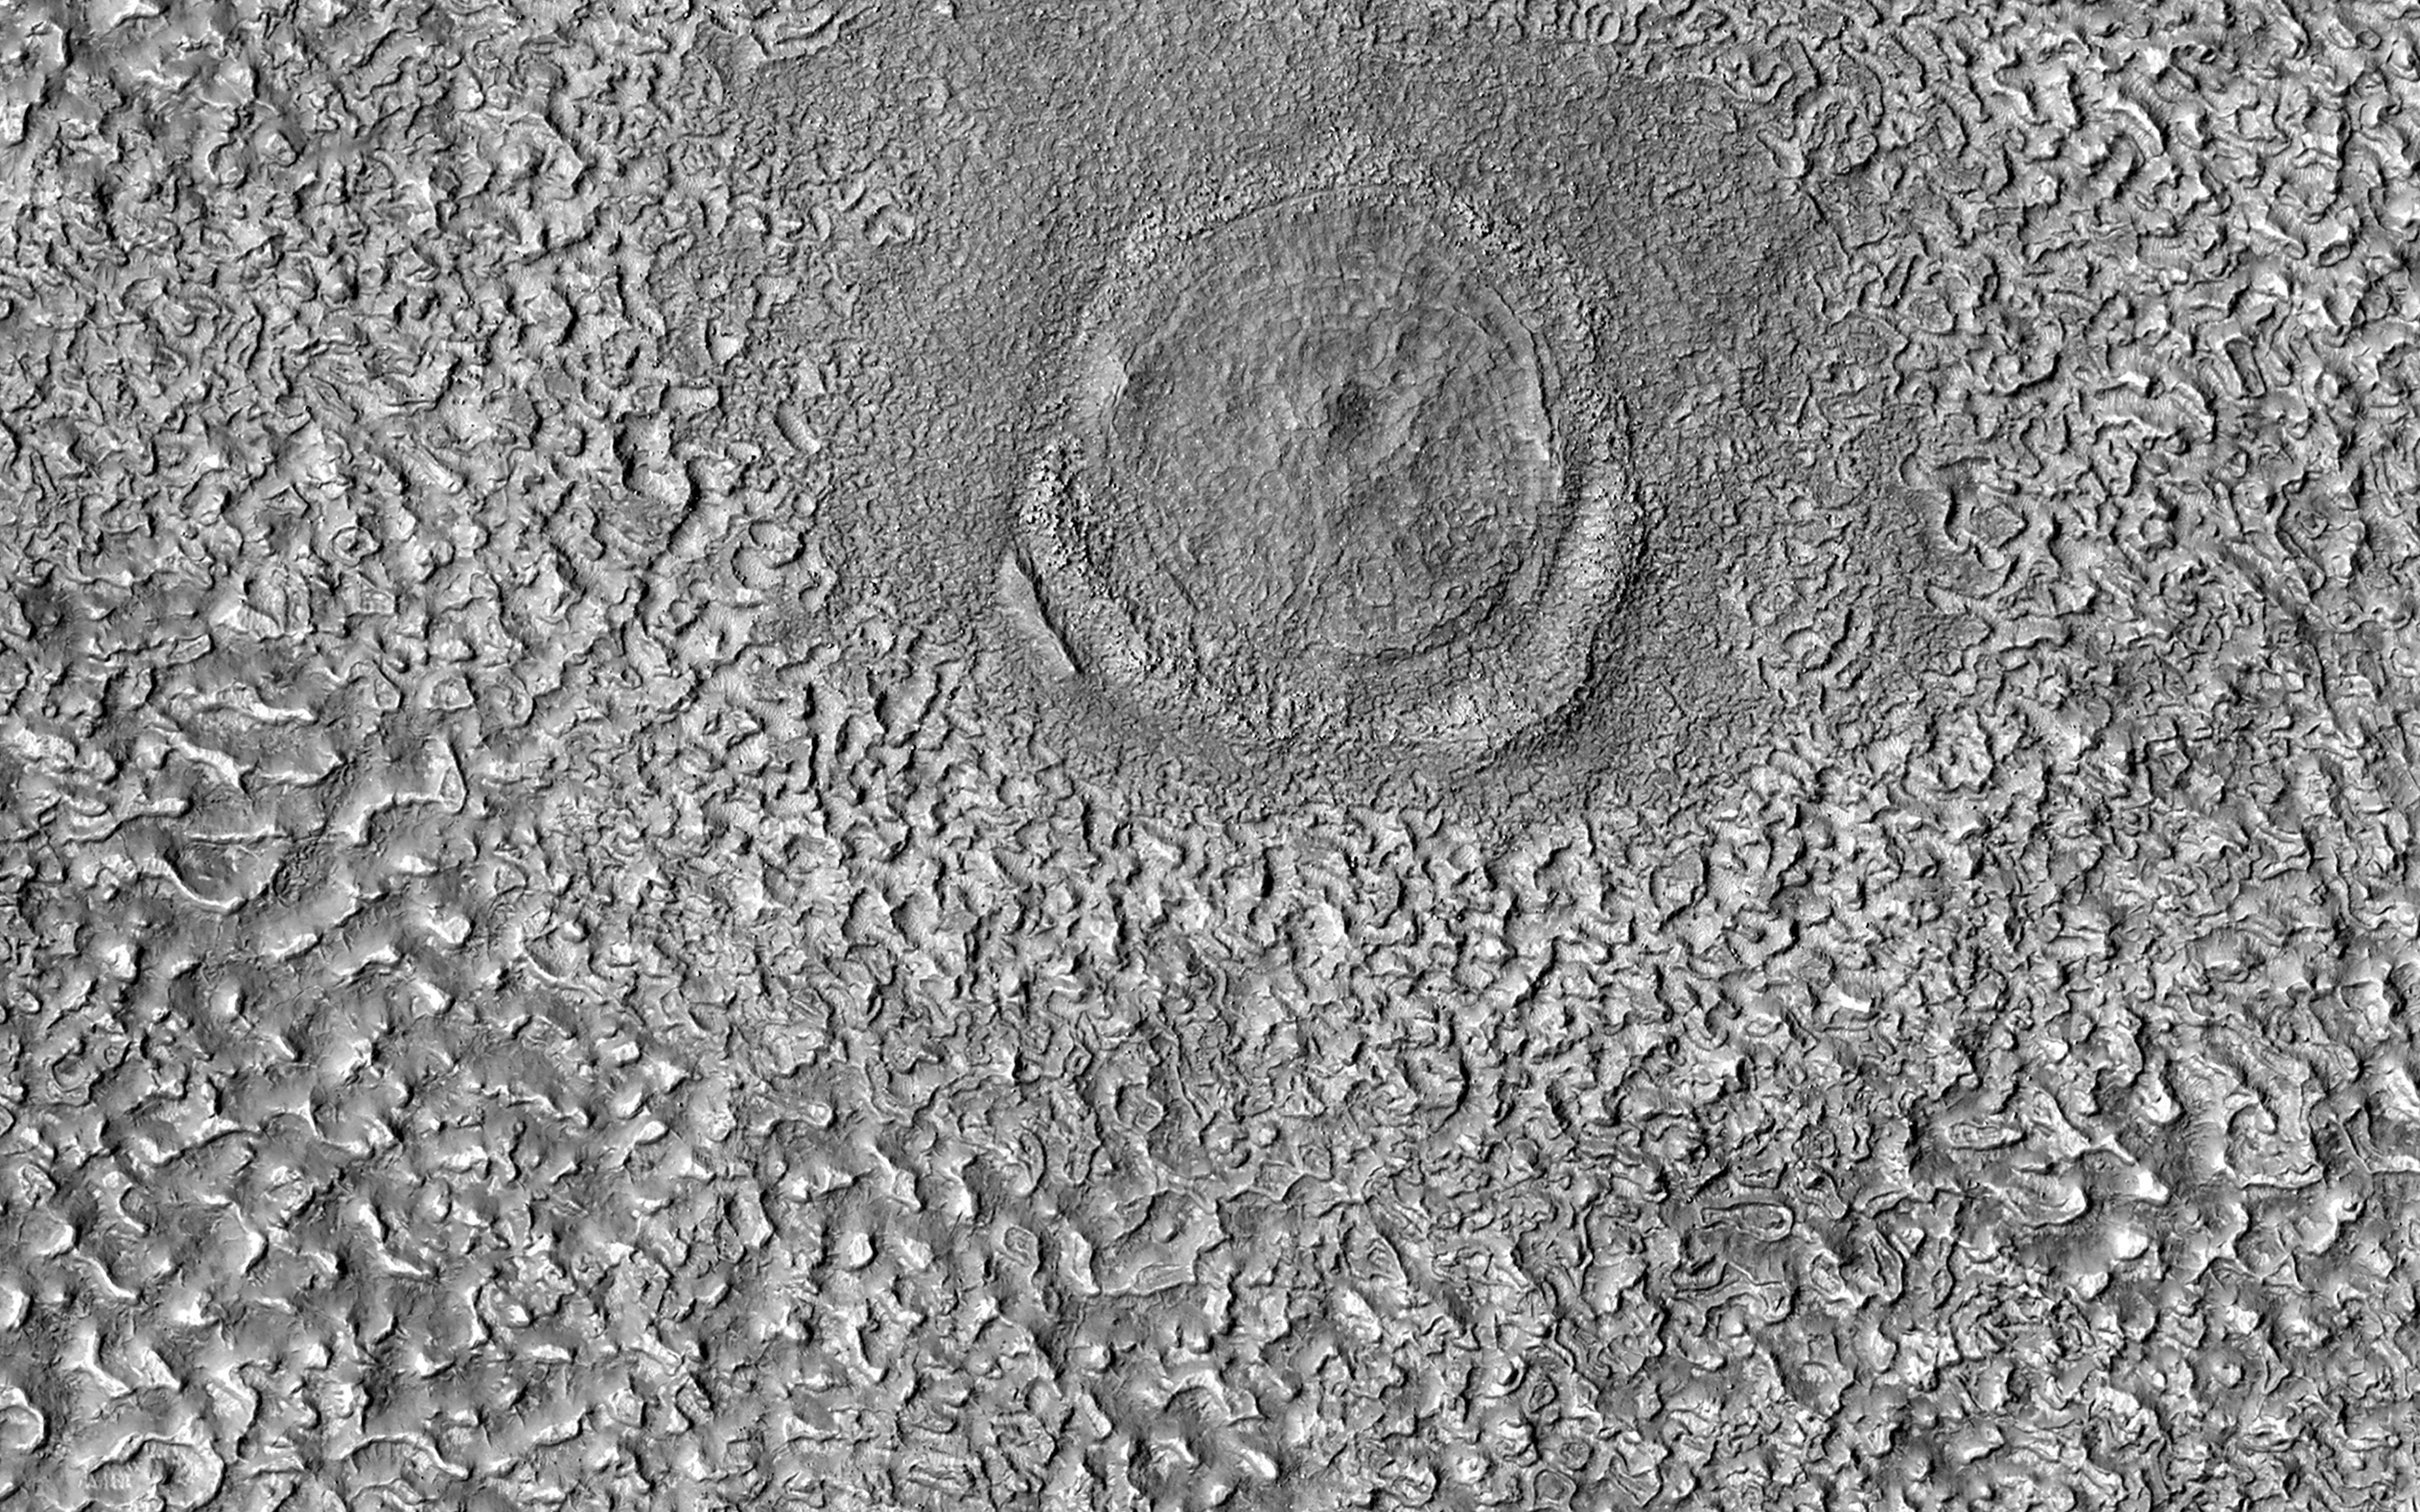

An Impact Structure in Brain Terrain

We call the convoluted flow textures seen in the middle latitudes “brain terrain” because it resembles the cerebral cortex of human brains.

There are very few well-defined impact craters on this terrain, indicating that some process is geologically recent. But here we see a relatively large (280-meter diameter) circular structure that is most likely a relaxed impact crater. Both the brain terrain and the relaxed crater are consistent with ice-rich ground.

This crater appears to be superimposed over and is younger than the brain terrain, or maybe it is older and its presence inhibited later formation of brain terrain. This kind of ambiguity makes it difficult to place age constraints on geologic activity using the statistics of impact craters.

The map is projected here at a scale of 50 centimeters (19.7 inches) per pixel. (The original image scale is 60.0 centimeters [23.6 inches] per pixel [with 2 x 2 binning]; objects on the order of 180 centimeters [70.9 inches] across are resolved.) North is up.

The University of Arizona, in Tucson, operates HiRISE, which was built by Ball Aerospace & Technologies Corp., in Boulder, Colorado. NASA’s Jet Propulsion Laboratory, a division of Caltech in Pasadena, California, manages the Mars Reconnaissance Orbiter Project for NASA’s Science Mission Directorate, Washington.

Credit: NASA/JPL-Caltech/University of Arizona